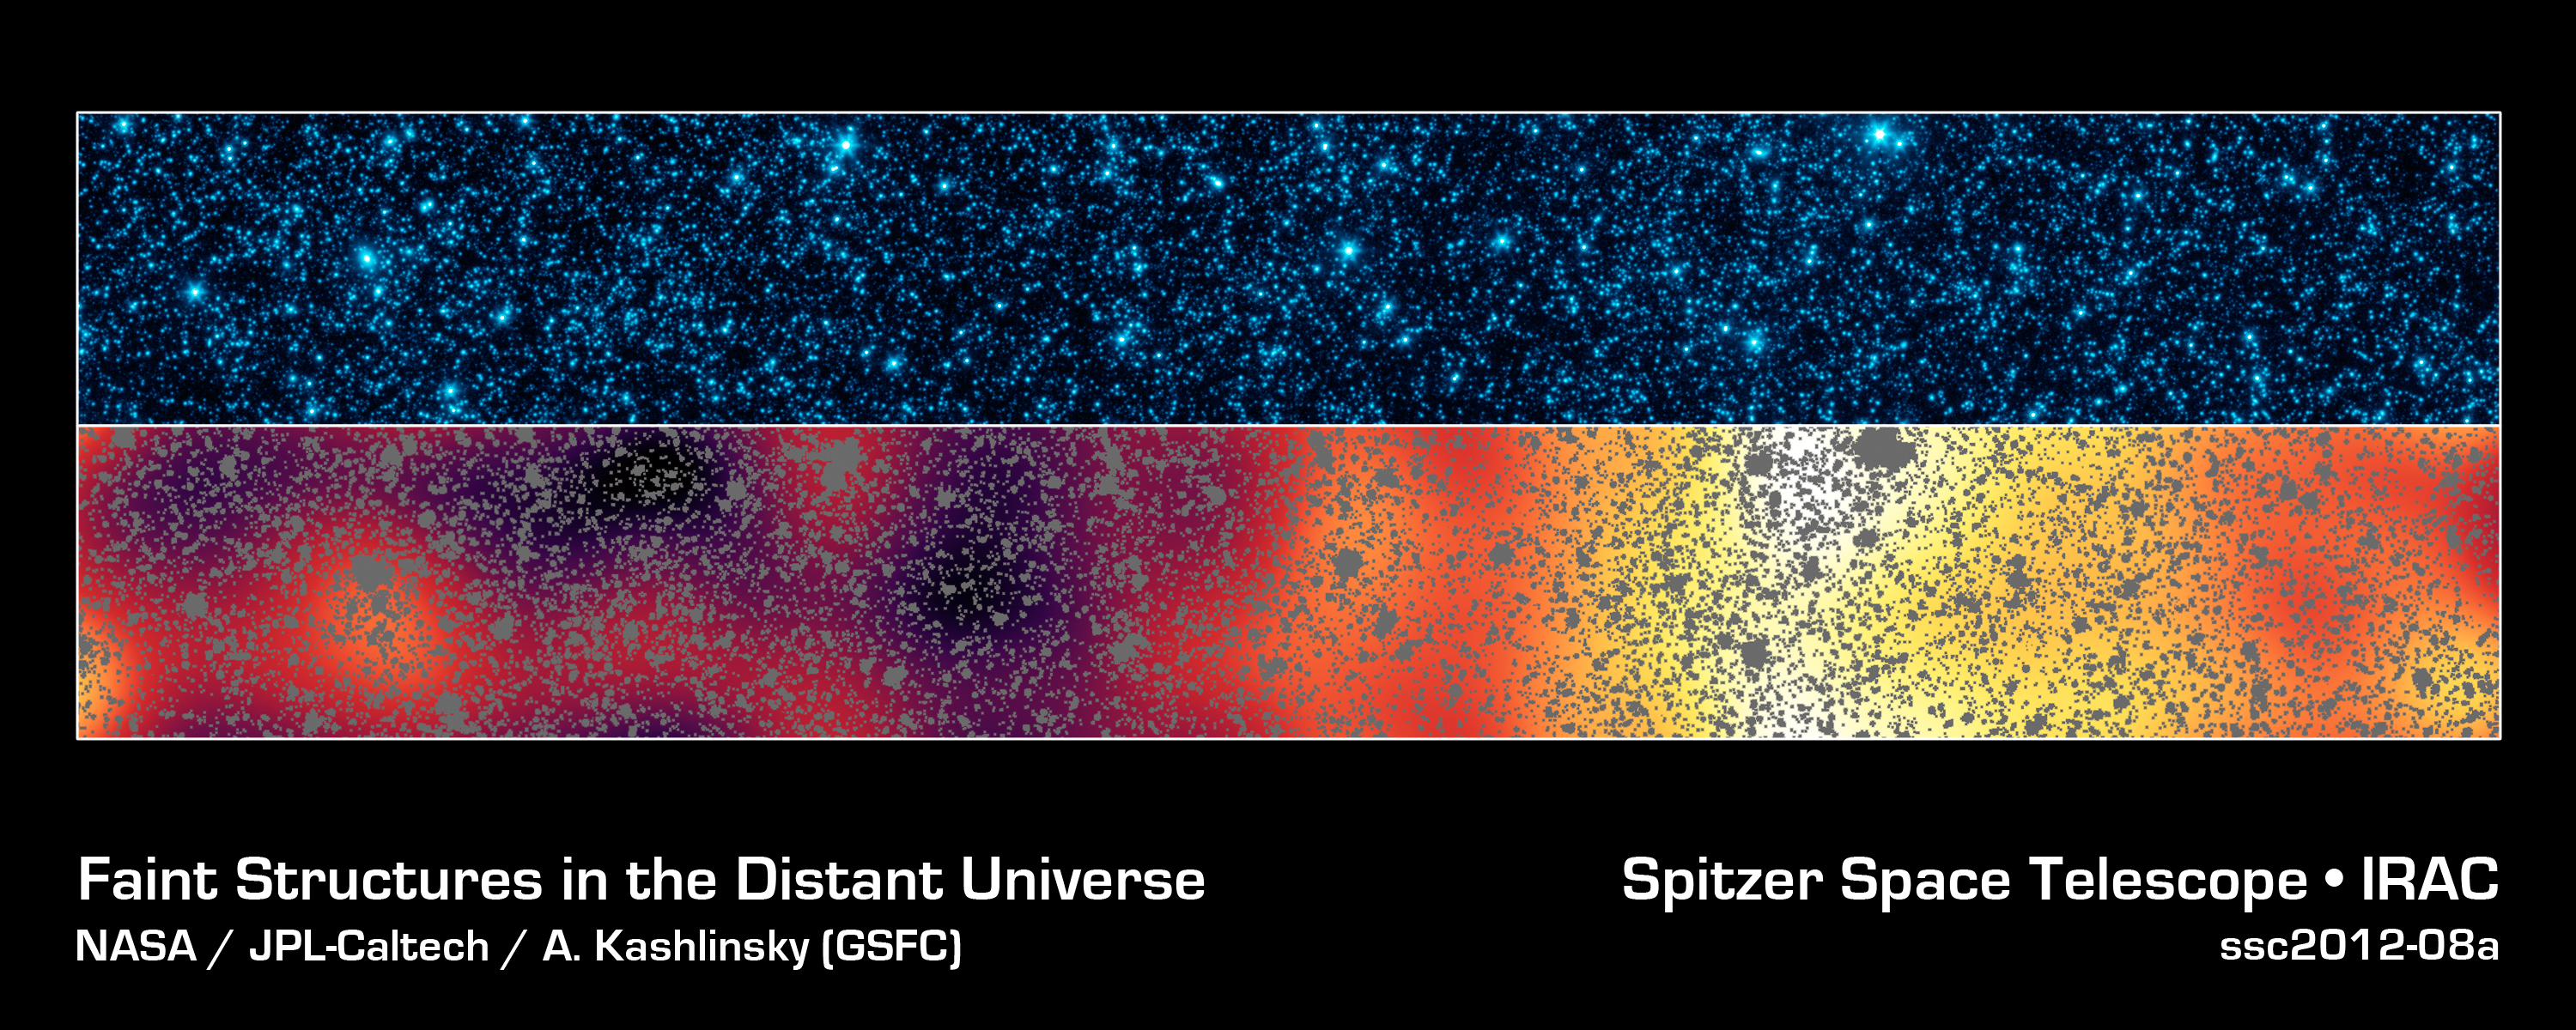

First Structures in the Distant Universe

Astronomers have uncovered the patterns of light that appear to be from the first stars and galaxies that formed in the universe, hidden within a strip of sky observed by NASAs Spitzer Space Telescope.

These two panels show the same slice of sky in the constellation Botes, dubbed the Extended Groth Strip. The area covered is about 1 by 0.12 degrees in angular extent.

The top panel shows Spitzers typical infrared view of this patch, including foreground stars and a confusion of fainter galaxies, at a wavelength of 4.5 microns.

In the lower panel, all of the resolved stars and galaxies have been masked out of the image (grey patches), and the remaining background glow has been smoothed and enhanced. This processing reveals a structure too faint to be seen in the original image.

The structure of the lower panel matches just what we would expect for the patterns of clusters for the first galaxies formed in the universe. Even though any particular early galaxy would be too faint to see individually, this technique allows astronomers to better understand what things were like shortly after the Big Bang.

Credit: NASA/JPL-Caltech/GSFC